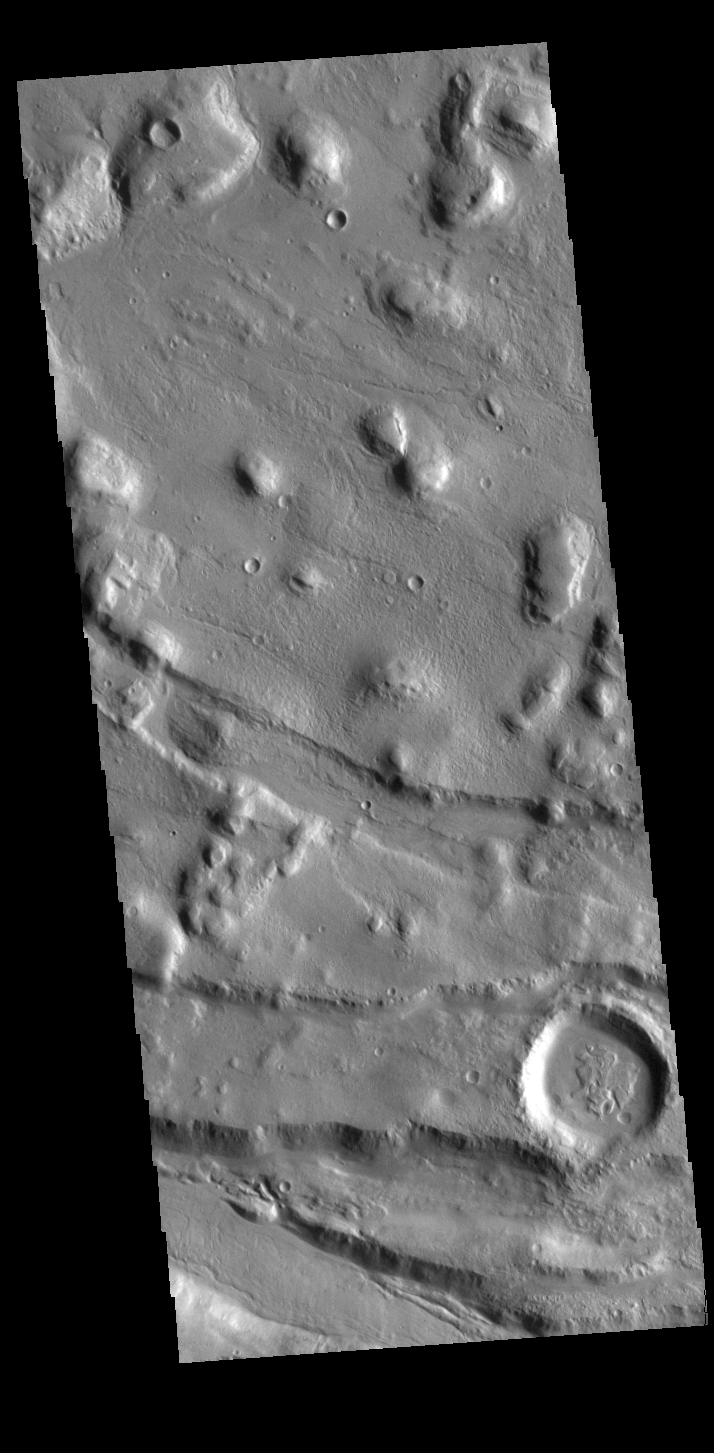

Acheron Fossae

This VIS image shows part of Acheron Fossae. Acheron Fossae is the highly fractured, faulted and deformed terrain located 1,050 kilometers (650 miles) north of the large shield volcano Olympus Mons. Lava flows from Olympus Mons at the base of Acheron Fossae show that the fossae predate the flows.

Credit: NASA/JPL-Caltech/ASU